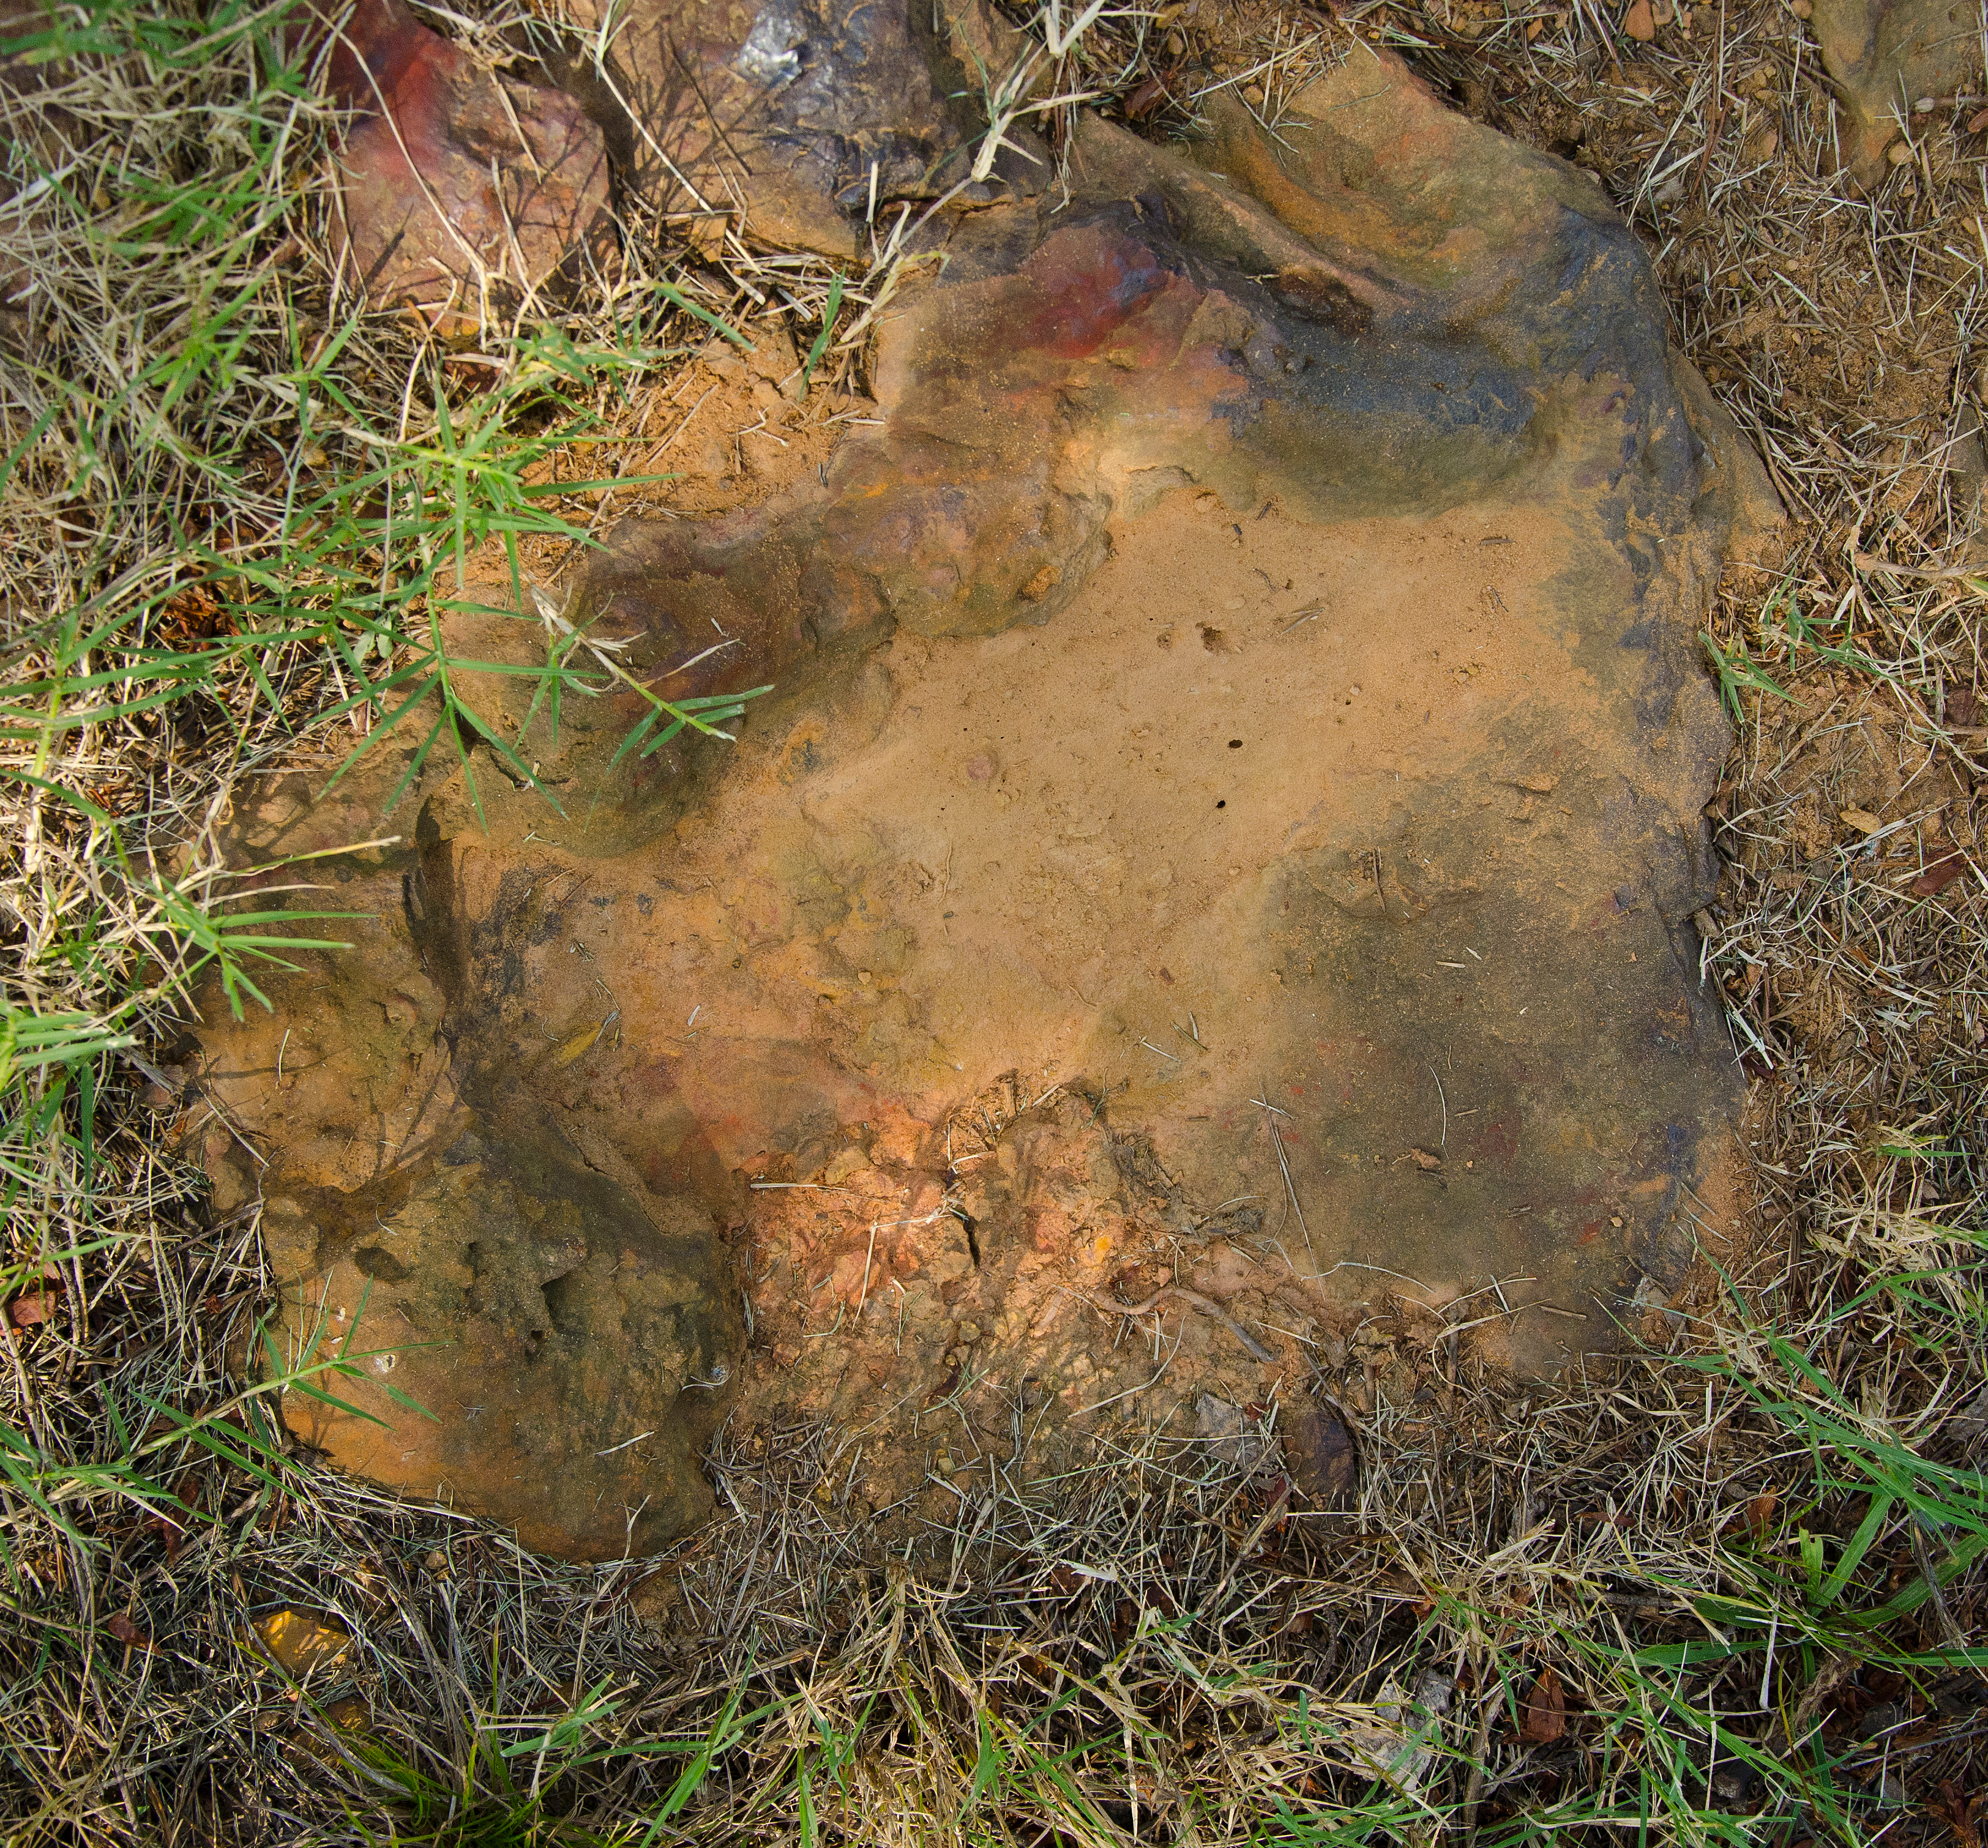

Cretaceous Footprints Found on Goddard Campus

About 110 million light years away, the bright, barred spiral galaxy NGC3259 was just forming stars in dark bands of dust and gas. On Earth, a plant-eating dinosaur left footprints in the Cretaceous mud of what would later become the grounds of NASA’s Goddard Space Flight Center in Greenbelt, Md.

Credit: NASA/Goddard/Rebecca Roth